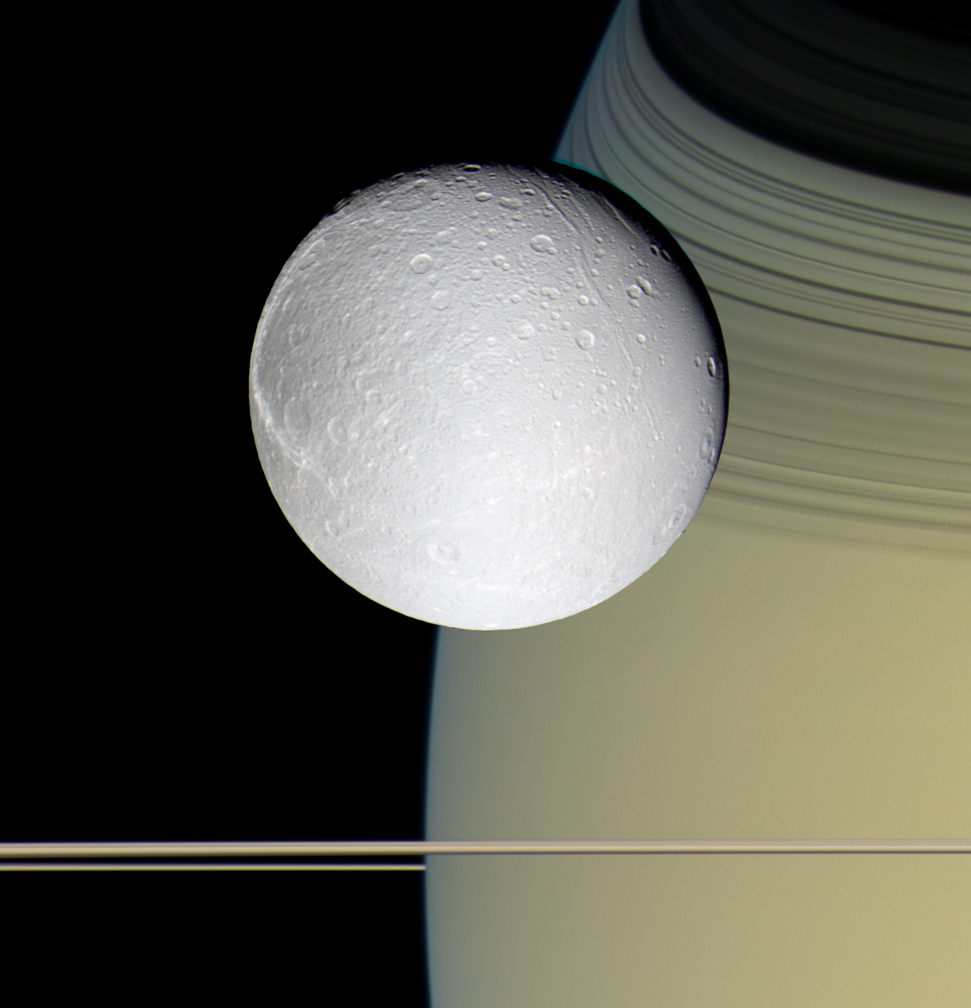

Ringside with Dione

Speeding toward pale, icy Dione, Cassini’s view is enriched by the tranquil gold and blue hues of Saturn in the distance. The horizontal stripes near the bottom of the image are Saturn’s rings. The spacecraft was nearly in the plane of the rings when the images were taken, thinning them by perspective and masking their awesome scale. The thin, curving shadows of the C ring and part of the B ring adorn the northern latitudes visible here, a reminder of the rings’ grandeur.

It is notable that Dione, like most of the other icy Saturnian satellites, looks no different in natural color than in monochrome images.

Images taken on Oct. 11, 2005, with blue, green and infrared (centered at 752 nanometers) spectral filters were used to create this color view, which approximates the scene as it would appear to the human eye. The images were obtained with the Cassini spacecraft wide-angle camera at a distance of approximately 39,000 kilometers (24,200 miles) from Dione and at a Sun-Dione-spacecraft, or phase, angle of 22 degrees. The image scale is about 2 kilometers (1 mile) per pixel.

The Cassini-Huygens mission is a cooperative project of NASA, the European Space Agency and the Italian Space Agency. The Jet Propulsion Laboratory, a division of the California Institute of Technology in Pasadena, manages the mission for NASA’s Science Mission Directorate, Washington, D.C. The Cassini orbiter and its two onboard cameras were designed, developed and assembled at JPL. The imaging operations center is based at the Space Science Institute in Boulder, Colo.

Credit: NASA/JPL/Space Science Institute